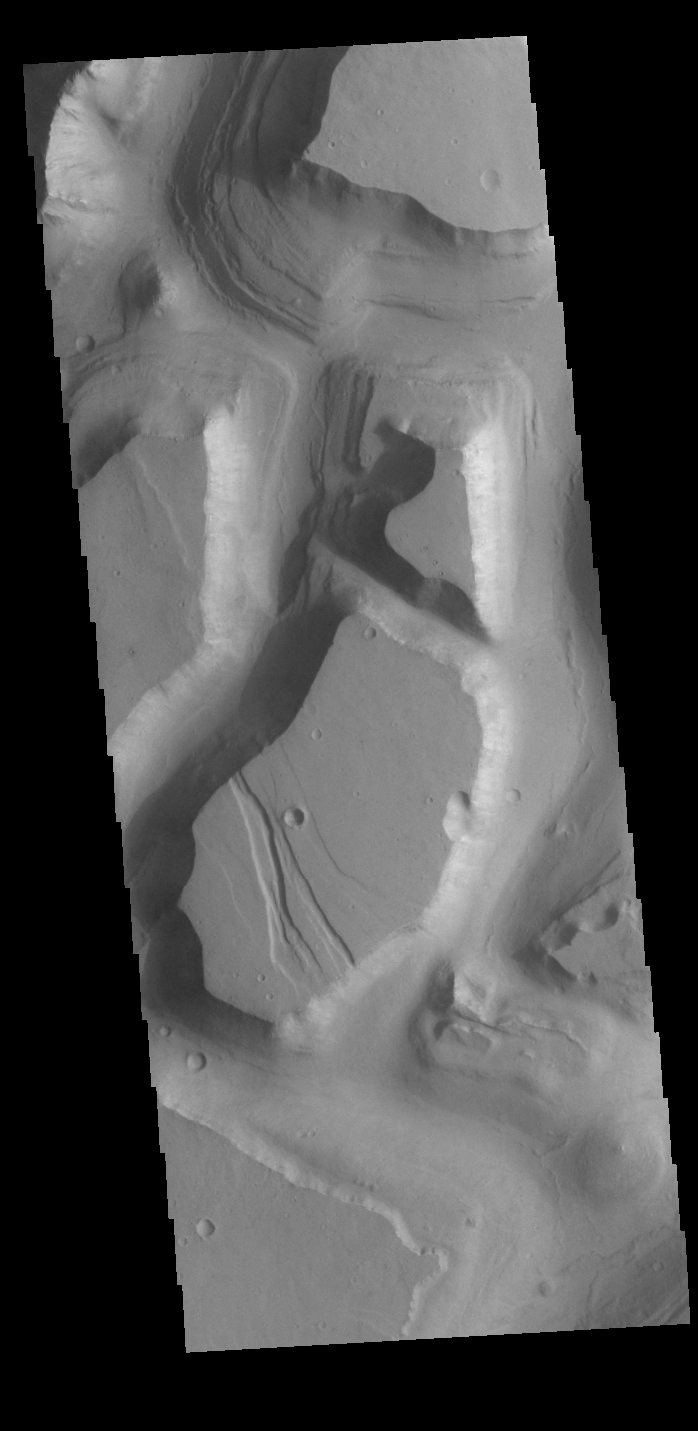

Hydraotes Chaos

This VIS image shows part of Hydraotes Chaos. Hydraotes Chaos measures about 300 kilometers (190 miles) wide by roughly 350 km (220 mi) north-south, and it lies in a valley leading northeast out of Ganges Chasma at the east end of Valles Marineris. Tiu Valles flows northward from Hydraotes Chaos to empty into Chryse Planitia.

Credit: NASA/JPL-Caltech/ASU